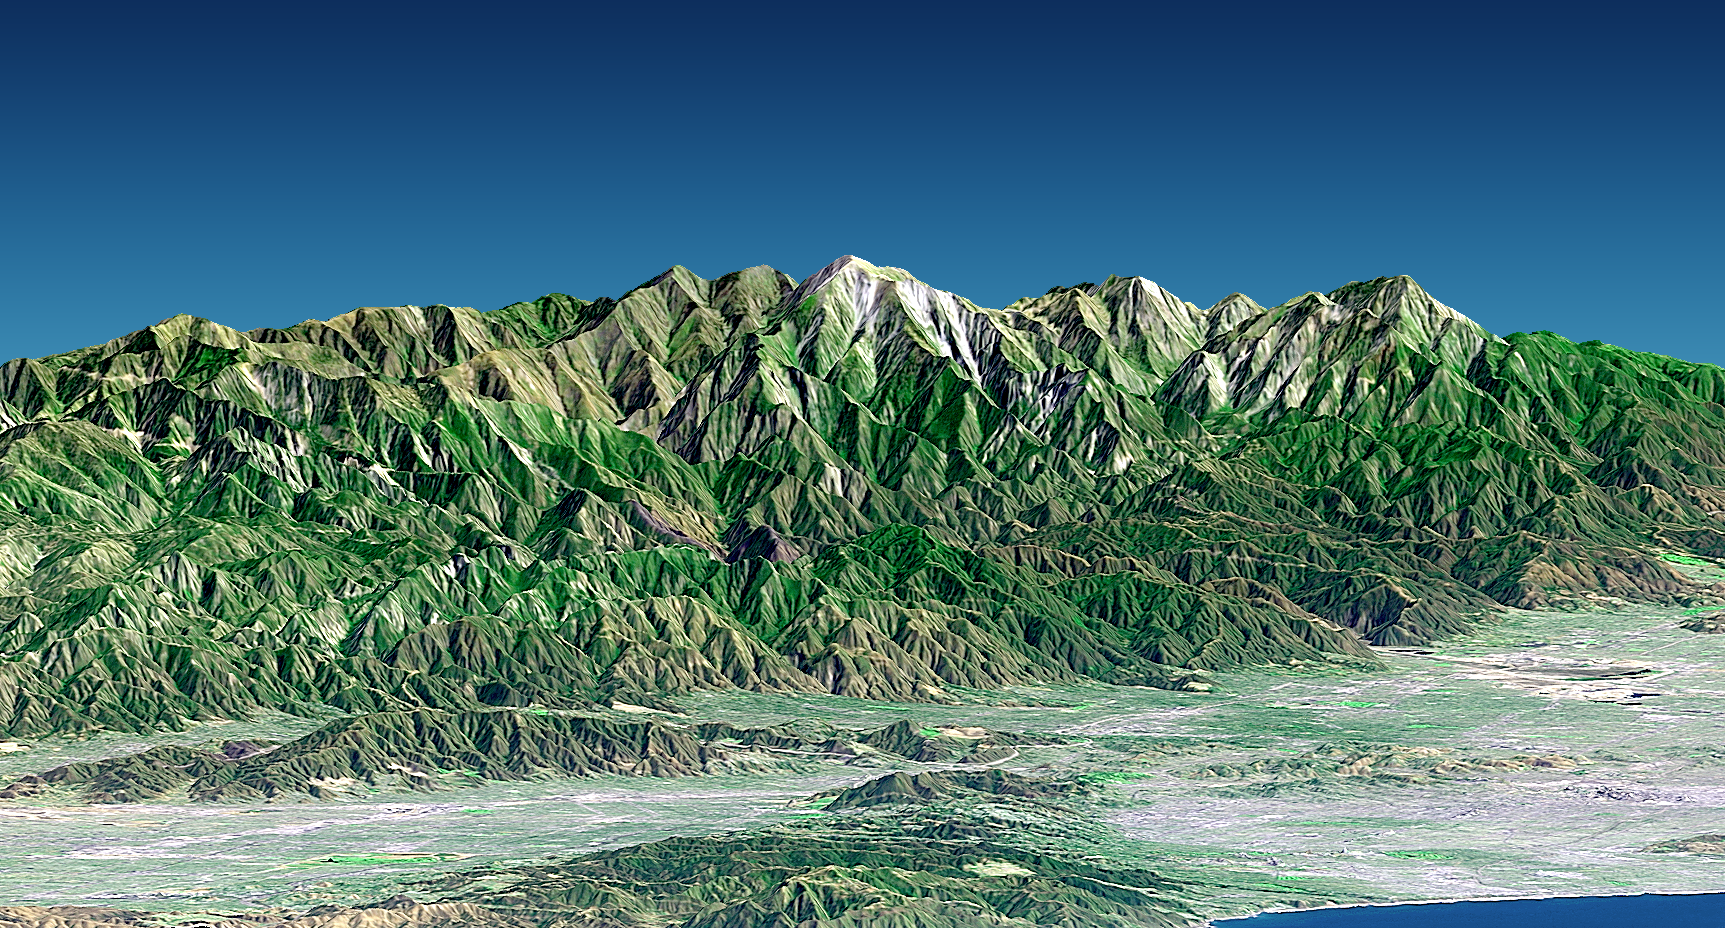

Perspective View with Landsat Overlay, Metro Los Angeles, Calif.: Malibu to Mount Baldy

Mount San Antonio (more commonly known as Mount Baldy) crowns the San Gabriel Mountains northeast of Los Angeles in this computer-generated east-northeast perspective viewed from above the Malibu coastline. On the right, the Pacific Ocean and Santa Monica are in the foreground. Further away are downtown Los Angeles (appearing grey) and then the San Gabriel Valley, which lies adjacent to the mountain front. The San Fernando Valley appears in the left foreground, separated from the ocean by the Santa Monica Mountains. At 3,068 meters (10,064 feet) Mount Baldy rises above the tree line, exposing bright white rocks that are not snow capped in this early autumn scene.

This 3-D perspective view was generated using topographic data from the Shuttle Radar Topography Mission (SRTM), an enhanced color Landsat 7 satellite image, and a false sky. Topographic expression is exaggerated one and one-half times.

Landsat has been providing visible and infrared views of the Earth since 1972. SRTM elevation data matches the 30-meter (98-foot) resolution of most Landsat images and will substantially help in analyzing the large and growing Landsat image archive. The Landsat 7 Thematic Mapper image used here was provided to the SRTM project by the United States Geological Survey, Earth Resources Observation Systems (EROS) Data Center, Sioux Falls, S.D.

Elevation data used in this image was acquired by the Shuttle Radar Topography Mission (SRTM) aboard the Space Shuttle Endeavour, launched on Feb. 11, 2000. SRTM used the same radar instrument that comprised the Spaceborne Imaging Radar-C/X-Band Synthetic Aperture Radar (SIR-C/X-SAR) that flew twice on the Space Shuttle Endeavour in 1994. SRTM was designed to collect 3-D measurements of the Earth’s surface. To collect the 3-D data, engineers added a 60-meter (approximately 200-foot) mast, installed additional C-band and X-band antennas, and improved tracking and navigation devices. The mission is a cooperative project between NASA, the National Imagery and Mapping Agency (NIMA) of the U.S. Department of Defense and the German and Italian space agencies. It is managed by NASA’s Jet Propulsion Laboratory, Pasadena, Calif., for NASA’s Earth Science Enterprise, Washington, D.C.

Size: View width 26 kilometers (16 miles), View distance 85 kilometers (53 miles)
Location: 34.2 deg. North lat., 118.2 deg. West lon.
Orientation: View east-northeast, 3 degrees below horizontal
Image Data: Landsat Bands 3, 2+4, 1 as red, green, blue, respectively, sharpened with Band 8 panchromatic detail
Original Data Resolution: SRTM 1 arcsecond (30 meters or 98 feet), Thematic Mapper 30 meters color plus 15 meters sharpening (98 and 49 feet, respectively)
Date Acquired: February 2000 (SRTM) 20 September 1999 (Landsat)

Credit: NASA/JPL/NIMA